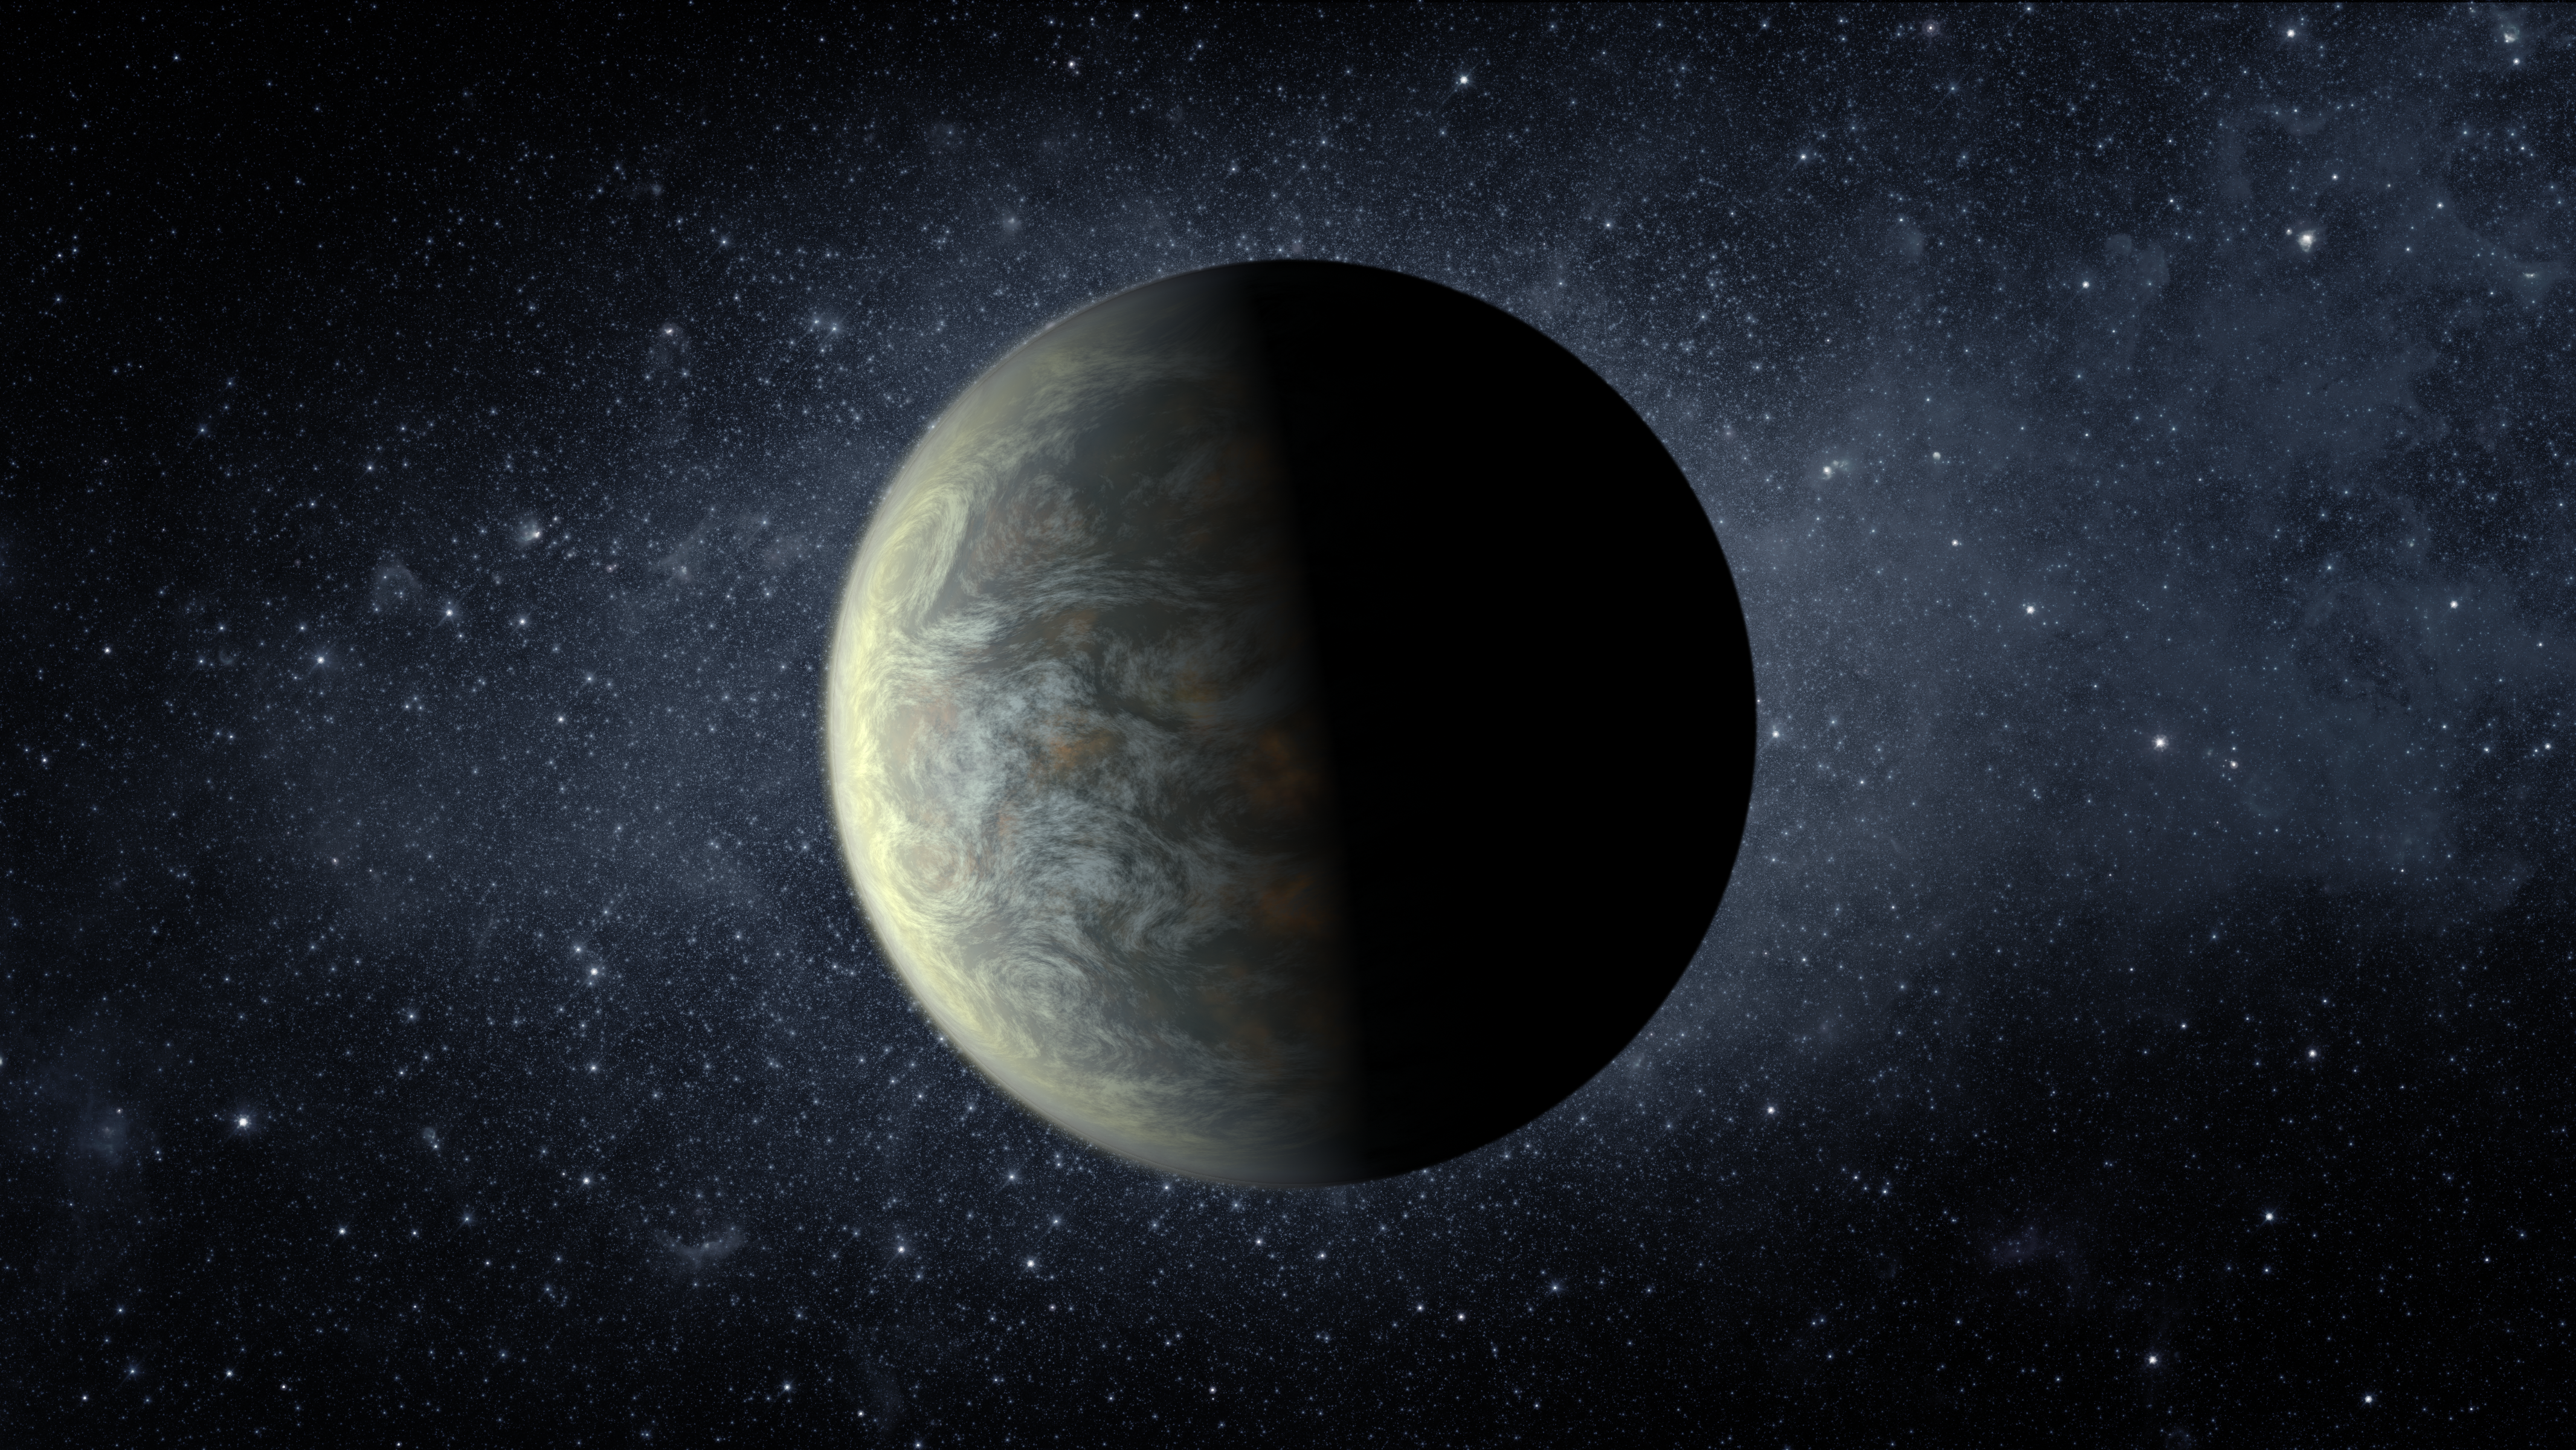

Kepler-20f — An Earth-size World (Artist’s Concept)

Kepler-20f is the closest object to the Earth in terms of size ever discovered. With an orbital period of 20 days and a surface temperature of 800 degrees Fahrenheit (430 degrees Celsius), it is too hot to host life, as we know it.

NASA’s Ames Research Center in Moffett Field, Calif., manages Kepler’s ground system development, mission operations and science data analysis. JPL managed the Kepler mission’s development.

Credit: NASA/Ames/JPL-Caltech